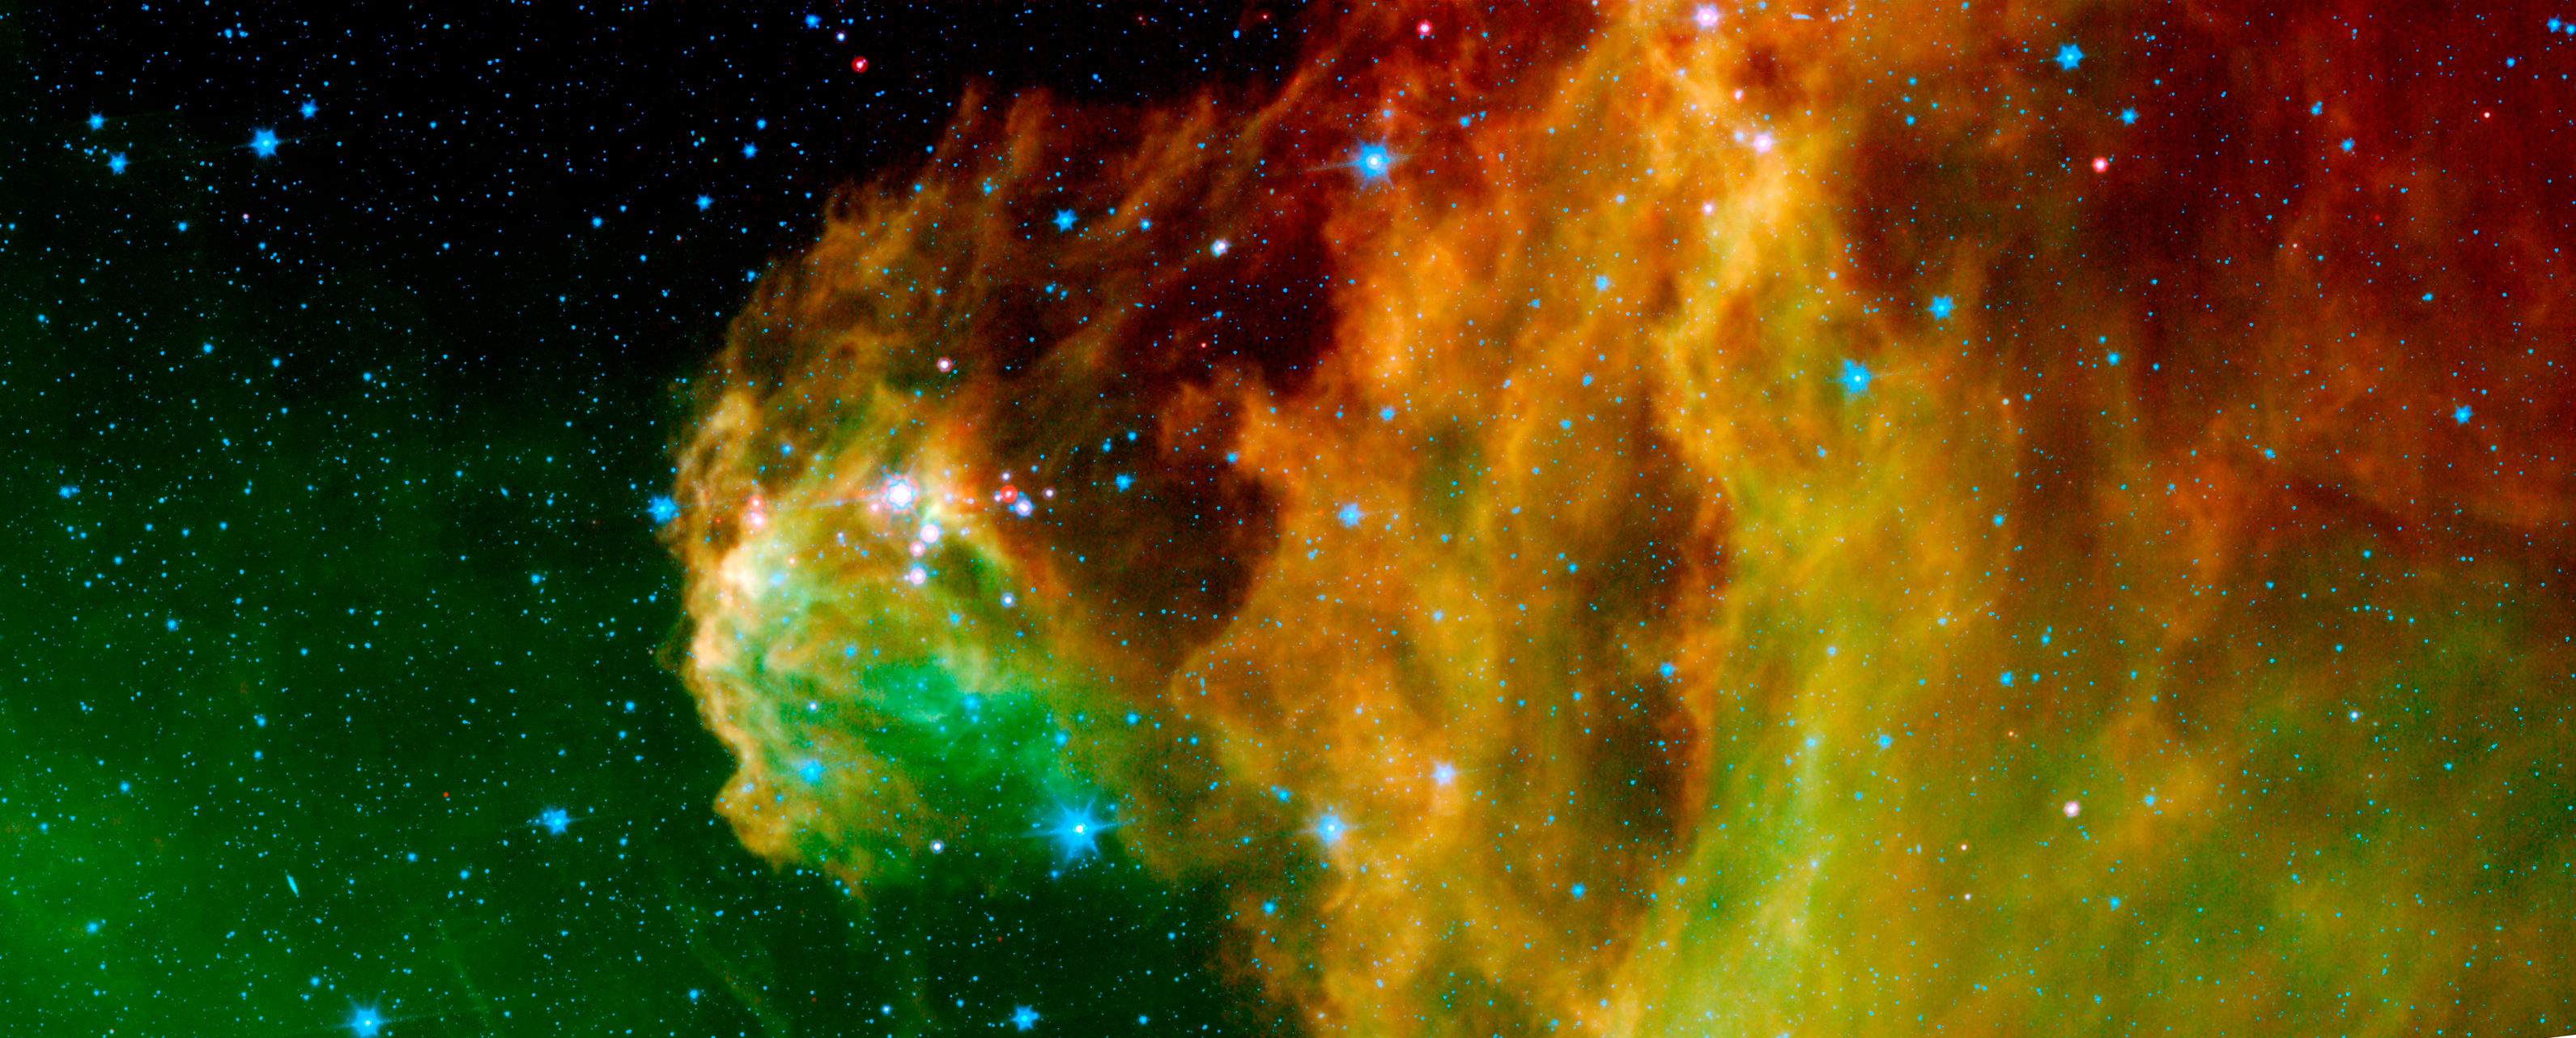

Young Stars Emerge from Orion's Head

This image from NASA's Spitzer Space Telescope shows infant stars "hatching" in the head of the hunter constellation, Orion. Astronomers suspect that shockwaves from a supernova explosion in Orion's head, nearly three million years ago, may have initiated this newfound birth.

The region featured in this Spitzer image is called Barnard 30. It is located approximately 1,300 light-years away and sits on the right side of Orion's head, just north of the massive star Lambda Orionis.

Wisps of green in the cloud are organic molecules called polycyclic aromatic hydrocarbons (PAHs). PAHs are formed anytime carbon-based materials are burned incompletely. On Earth, they can be found in the sooty exhaust from automobile and airplane engines. They also coat the grills where charcoal-broiled meats are cooked.

Tints of orange-red in the cloud are dust particles warmed by the newly forming stars. The reddish-pink dots at the top of the cloud are very young stars embedded in a cocoon of cosmic gas and dust. Blue spots throughout the image are background Milky Way along this line of sight.

This composite includes data from Spitzer's infrared array camera instrument, and multiband imaging photometer instrument. Light at 4.5 microns is shown as blue, 8.0 microns is green, and 24 microns is red.

Credit: NASA/JPL-Caltech/D. Barrado y Navascus (LAEFF-INTA)